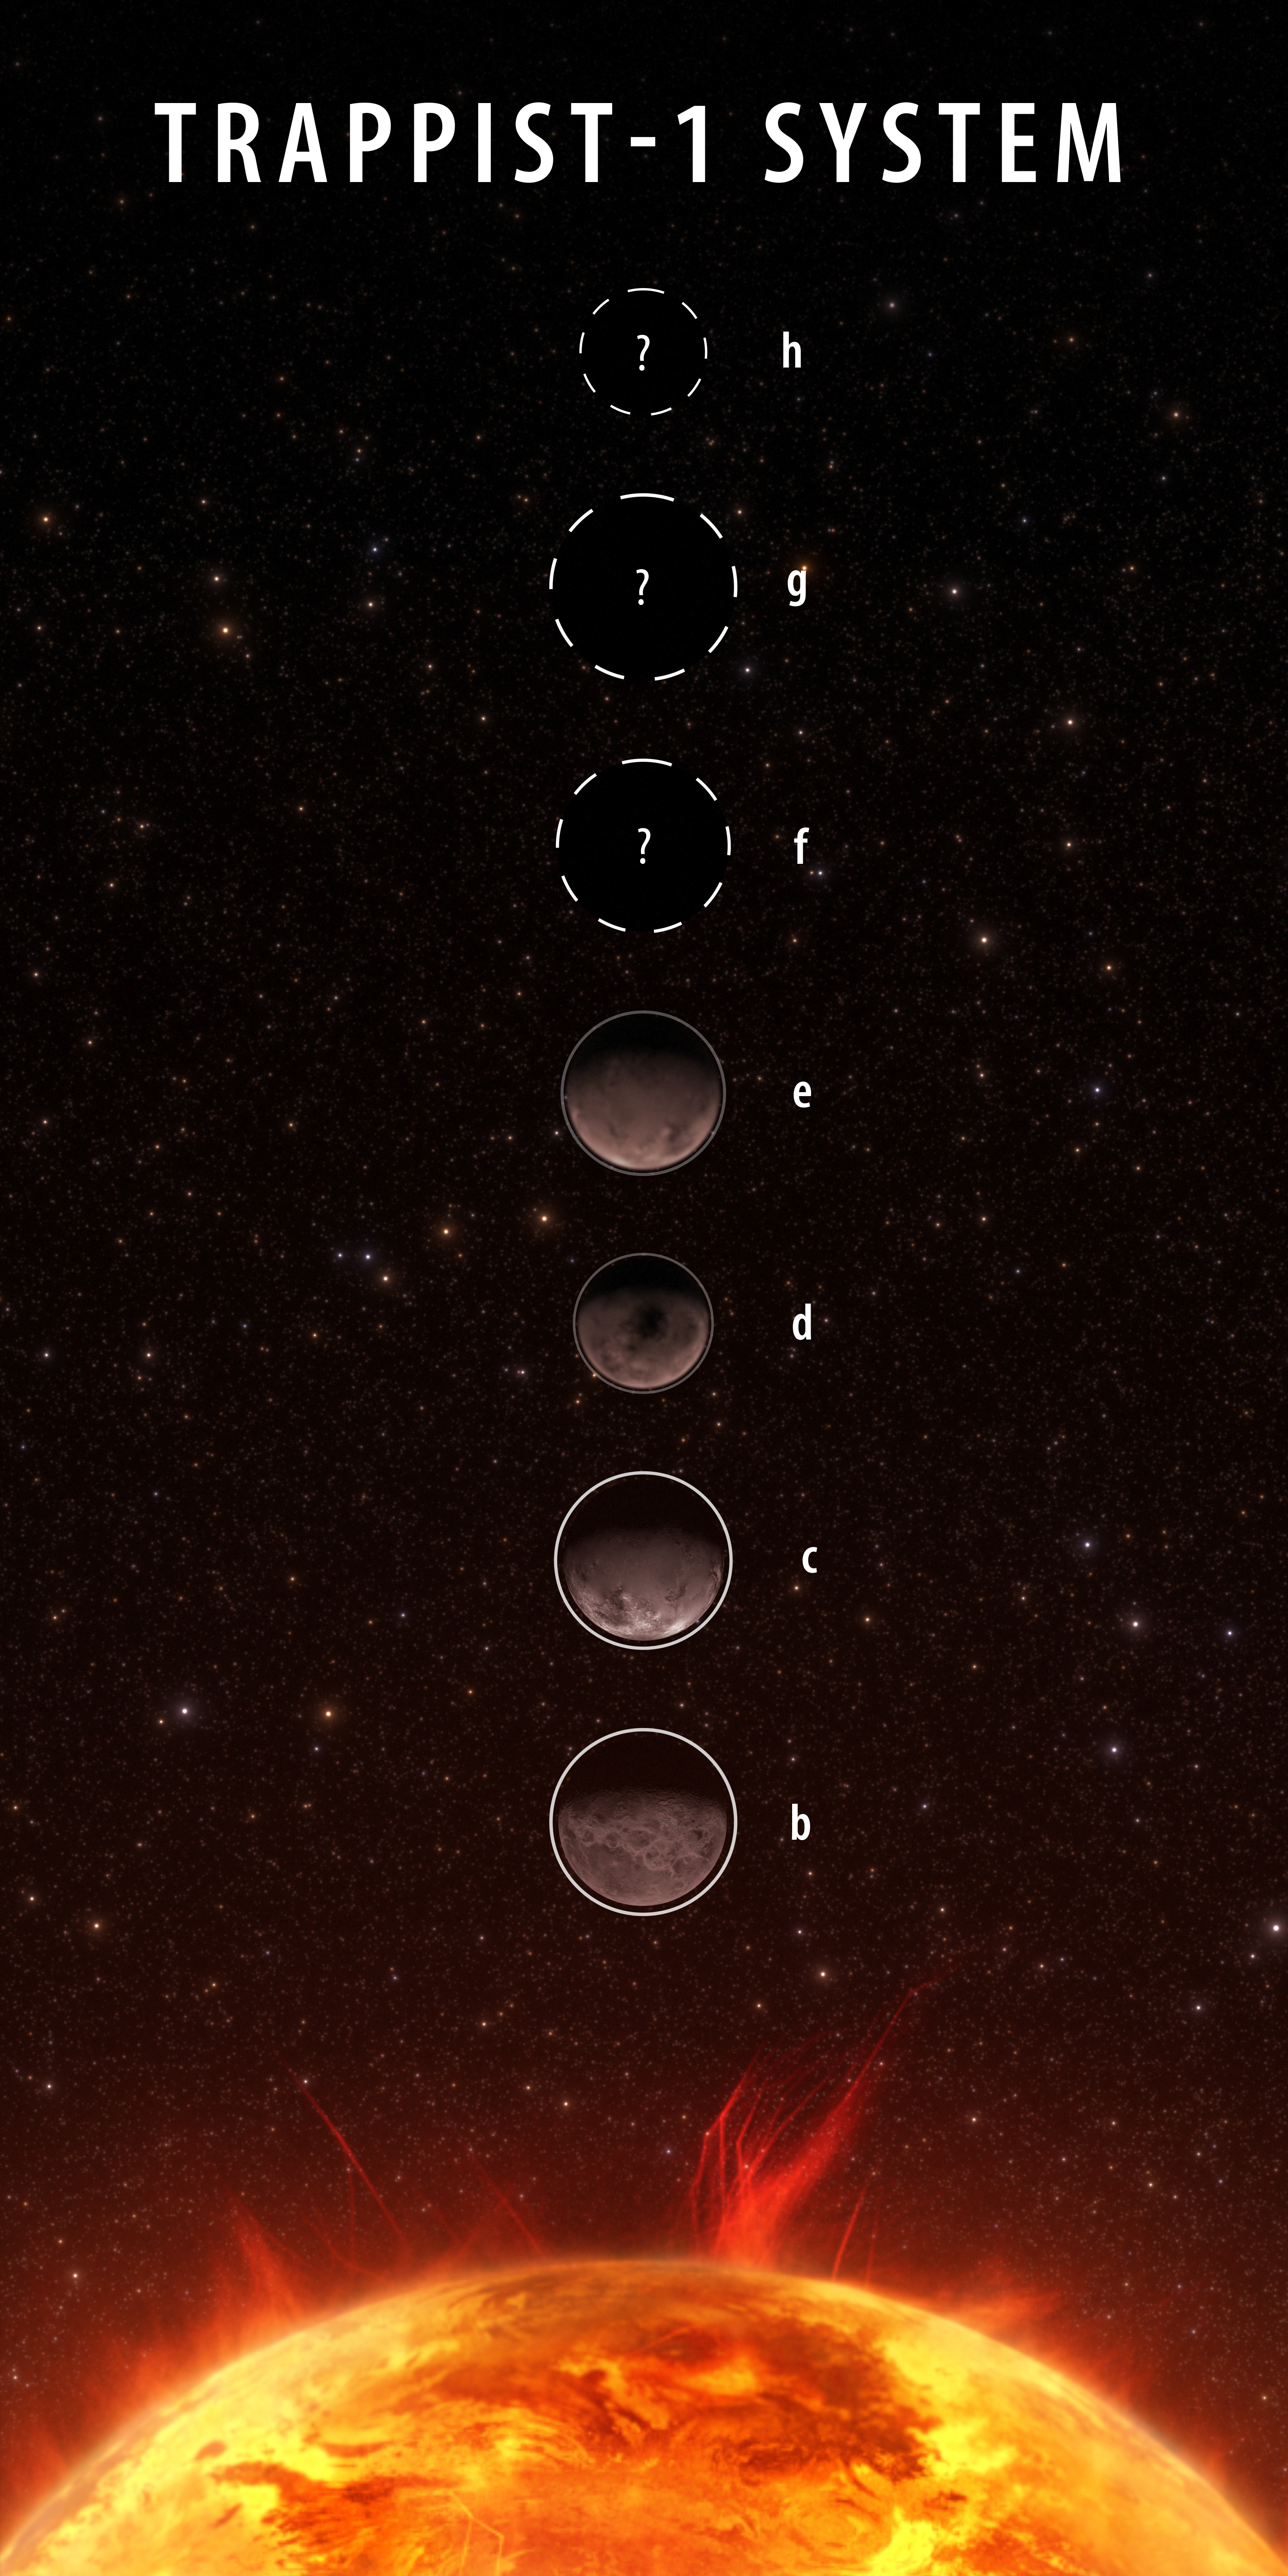

Trappist-1 System Planet Lineup (Artist’s Concept)

So far, the science community has reported on their Webb observations for four of the seven TRAPPIST-1 planets: b, c, d, and e. Of the four planets, scientists have found little atmospheric evidence for TRAPPIST-1 b and TRAPPIST-1 c (white outlines). For TRAPPIST-1 d and TRAPPIST-1 e, the data is still under study (gray outlines), but scientists have ruled out the existence of thick hydrogen atmospheres. The community is still analyzing the Webb data on TRAPPIST-1 f, g, and h (dashed outlines).

Credit: Image: NASA, ESA, CSA, Joseph Olmsted (STScI)